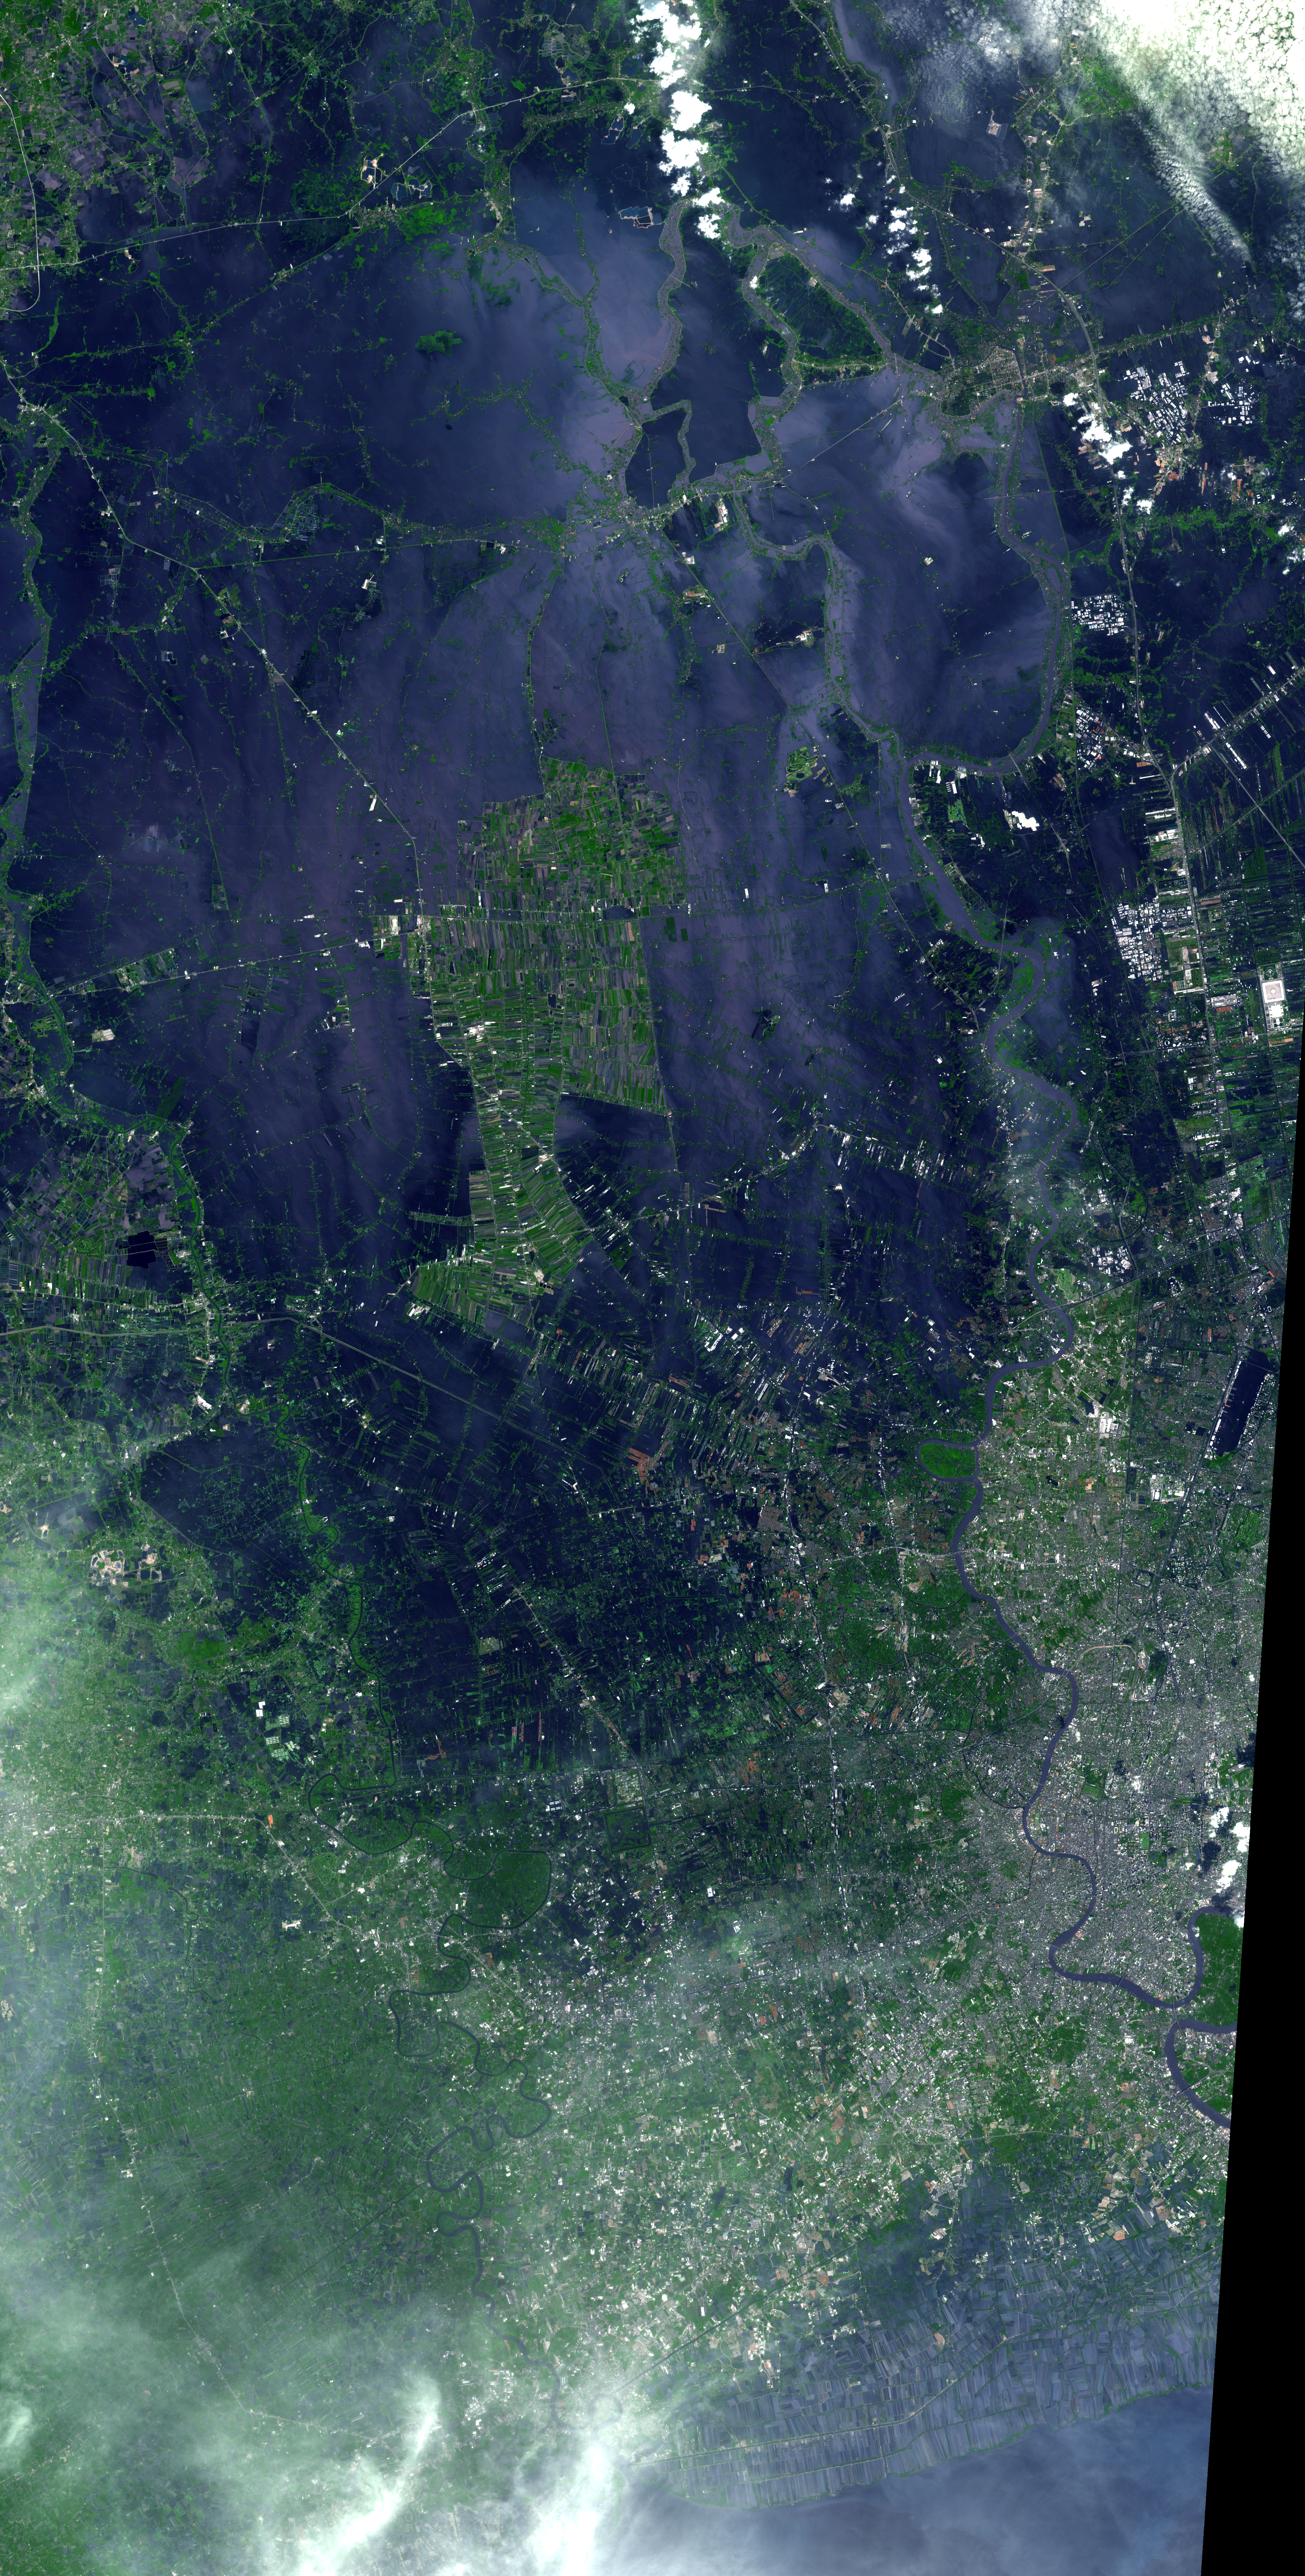

NASA Spacecraft Depicts More Flooding in Thailand

The flooding from the Chao Phraya River, Thailand, had slowly ebbed for more than a week when this image from NASA’s Advanced Spaceborne Thermal Emission and Reflection Radiometer (ASTER) instrument on NASA’s Terra spacecraft was acquired on Nov. 8, 2011. The muddy water that had overflowed the banks of the river, flooding agricultural fields and villages, is depicted in dark blue and blue-gray. Vegetation and agricultural fields are green, except where they are inundated by flood waters and appear black. At the right center of the image, Don Muang, Bangkok’s domestic airport, is closed as the runways are still under water. The city of Bangkok itself (south of the airport) was spared the worst of the flooding. The ASTER image covers an area of 37.5 by 74 miles (60.5 by 119.4 kilometers), and is located near 14 degrees north latitude, 100.3 degrees east longitude.

With its 14 spectral bands from the visible to the thermal infrared wavelength region and its high spatial resolution of 15 to 90 meters (about 50 to 300 feet), ASTER images Earth to map and monitor the changing surface of our planet. ASTER is one of five Earth-observing instruments launched Dec. 18, 1999, on Terra. The instrument was built by Japan’s Ministry of Economy, Trade and Industry. A joint U.S./Japan science team is responsible for validation and calibration of the instrument and data products.

The broad spectral coverage and high spectral resolution of ASTER provides scientists in numerous disciplines with critical information for surface mapping and monitoring of dynamic conditions and temporal change. Example applications are: monitoring glacial advances and retreats; monitoring potentially active volcanoes; identifying crop stress; determining cloud morphology and physical properties; wetlands evaluation; thermal pollution monitoring; coral reef degradation; surface temperature mapping of soils and geology; and measuring surface heat balance.

The U.S. science team is located at NASA’s Jet Propulsion Laboratory, Pasadena, Calif. The Terra mission is part of NASA’s Science Mission Directorate, Washington, D.C.

Credit: NASA/GSFC/METI/ERSDAC/JAROS, and U.S./Japan ASTER Science Team